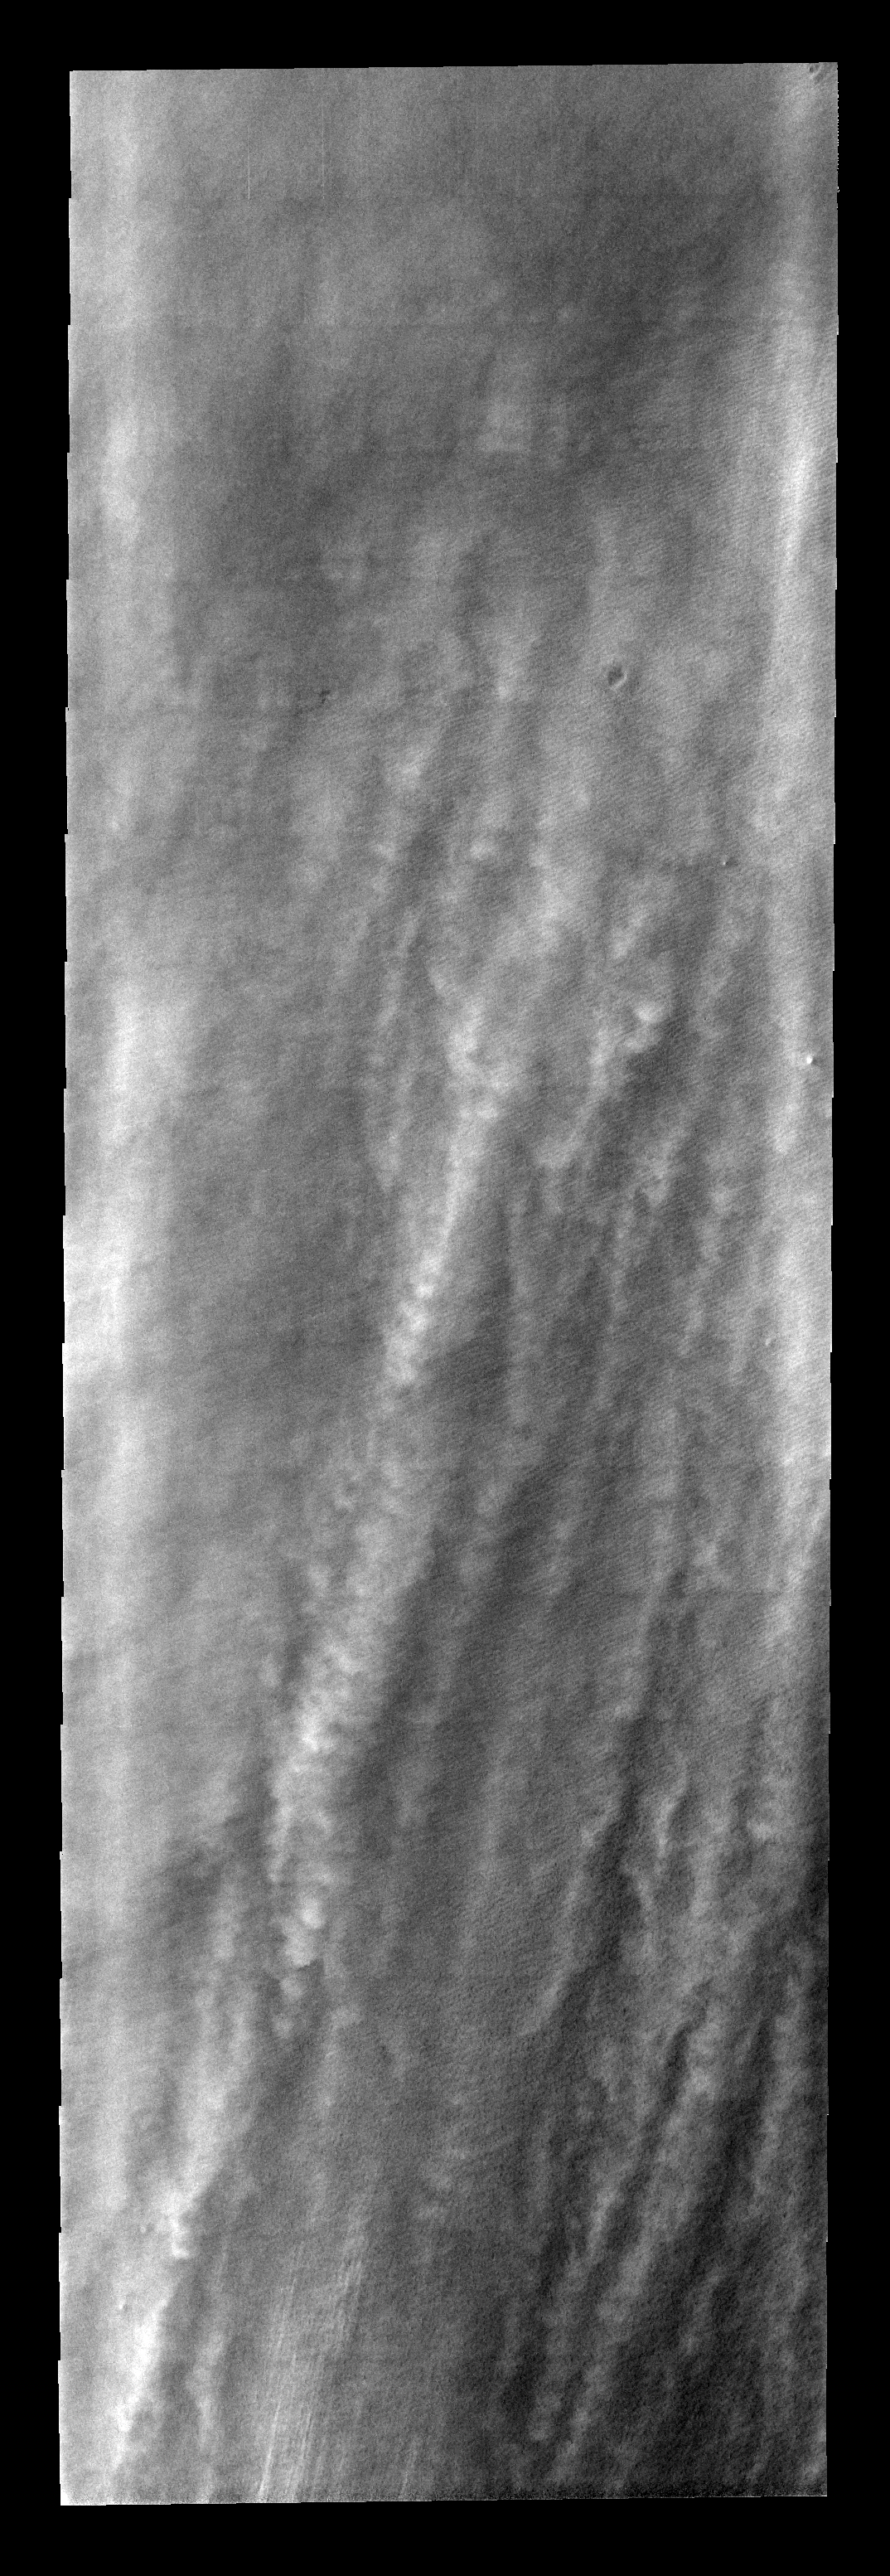

Summer Storm

These linear clouds are just one of many storm fronts that occurred near the south pole during the late southern summer season.

Image information: VIS instrument. Latitude -81.2N, Longitude 212.2E. 17 meter/pixel resolution.

Please see the THEMIS Data Citation Note for details on crediting THEMIS images.

Note: this THEMIS visual image has not been radiometrically nor geometrically calibrated for this preliminary release. An empirical correction has been performed to remove instrumental effects. A linear shift has been applied in the cross-track and down-track direction to approximate spacecraft and planetary motion. Fully calibrated and geometrically projected images will be released through the Planetary Data System in accordance with Project policies at a later time.

NASA’s Jet Propulsion Laboratory manages the 2001 Mars Odyssey mission for NASA’s Office of Space Science, Washington, D.C. The Thermal Emission Imaging System (THEMIS) was developed by Arizona State University, Tempe, in collaboration with Raytheon Santa Barbara Remote Sensing. The THEMIS investigation is led by Dr. Philip Christensen at Arizona State University. Lockheed Martin Astronautics, Denver, is the prime contractor for the Odyssey project, and developed and built the orbiter. Mission operations are conducted jointly from Lockheed Martin and from JPL, a division of the California Institute of Technology in Pasadena.

Credit: NASA/JPL/ASU